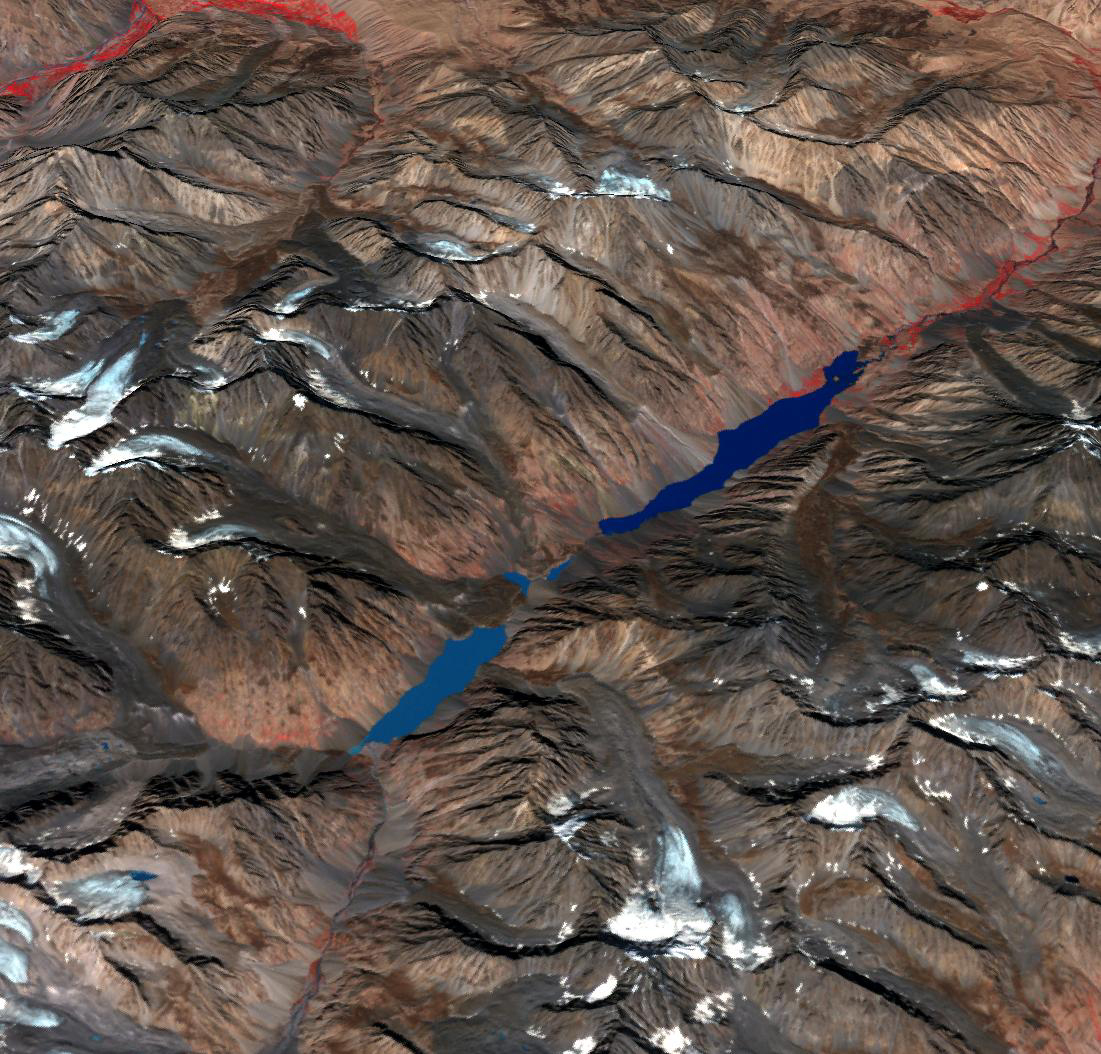

Lake Shuwarang Chhat, Pakistan

In the Hindu Kush Mtns. in northern Pakistan, landslides from the steep, glaciated terrain are common. When the landslides block rivers, they form temporary lakes or cause small lakes to grow larger. If the landslide dams fail catastrophically, an instantaneous flood surges down the narrow valley, endangering downstream villages. A good example is Lake Shuwarang Chhat, that is upstream of villages of Barsat, Tery, Bahach, and Hundarap. The perspective view data were acquired September23, 2019, and are located at 36 degrees north, 72.6 degrees east.

With its 14 spectral bands from the visible to the thermal infrared wavelength region and its high spatial resolution of about 50 to 300 feet (15 to 90 meters), ASTER images Earth to map and monitor the changing surface of our planet. ASTER is one of five Earth-observing instruments launched Dec. 18, 1999, on Terra. The instrument was built by Japan’s Ministry of Economy, Trade and Industry. A joint U.S./Japan science team is responsible for validation and calibration of the instrument and data products.

The broad spectral coverage and high spectral resolution of ASTER provides scientists in numerous disciplines with critical information for surface mapping and monitoring of dynamic conditions and temporal change. Example applications are monitoring glacial advances and retreats; monitoring potentially active volcanoes; identifying crop stress; determining cloud morphology and physical properties; wetlands evaluation; thermal pollution monitoring; coral reef degradation; surface temperature mapping of soils and geology; and measuring surface heat balance.

The U.S. science team is located at NASA’s Jet Propulsion Laboratory in Pasadena, Calif. The Terra mission is part of NASA’s Science Mission Directorate, Washington.

Credit: NASA/METI/AIST/Japan Space Systems, and U.S./Japan ASTER Science Team